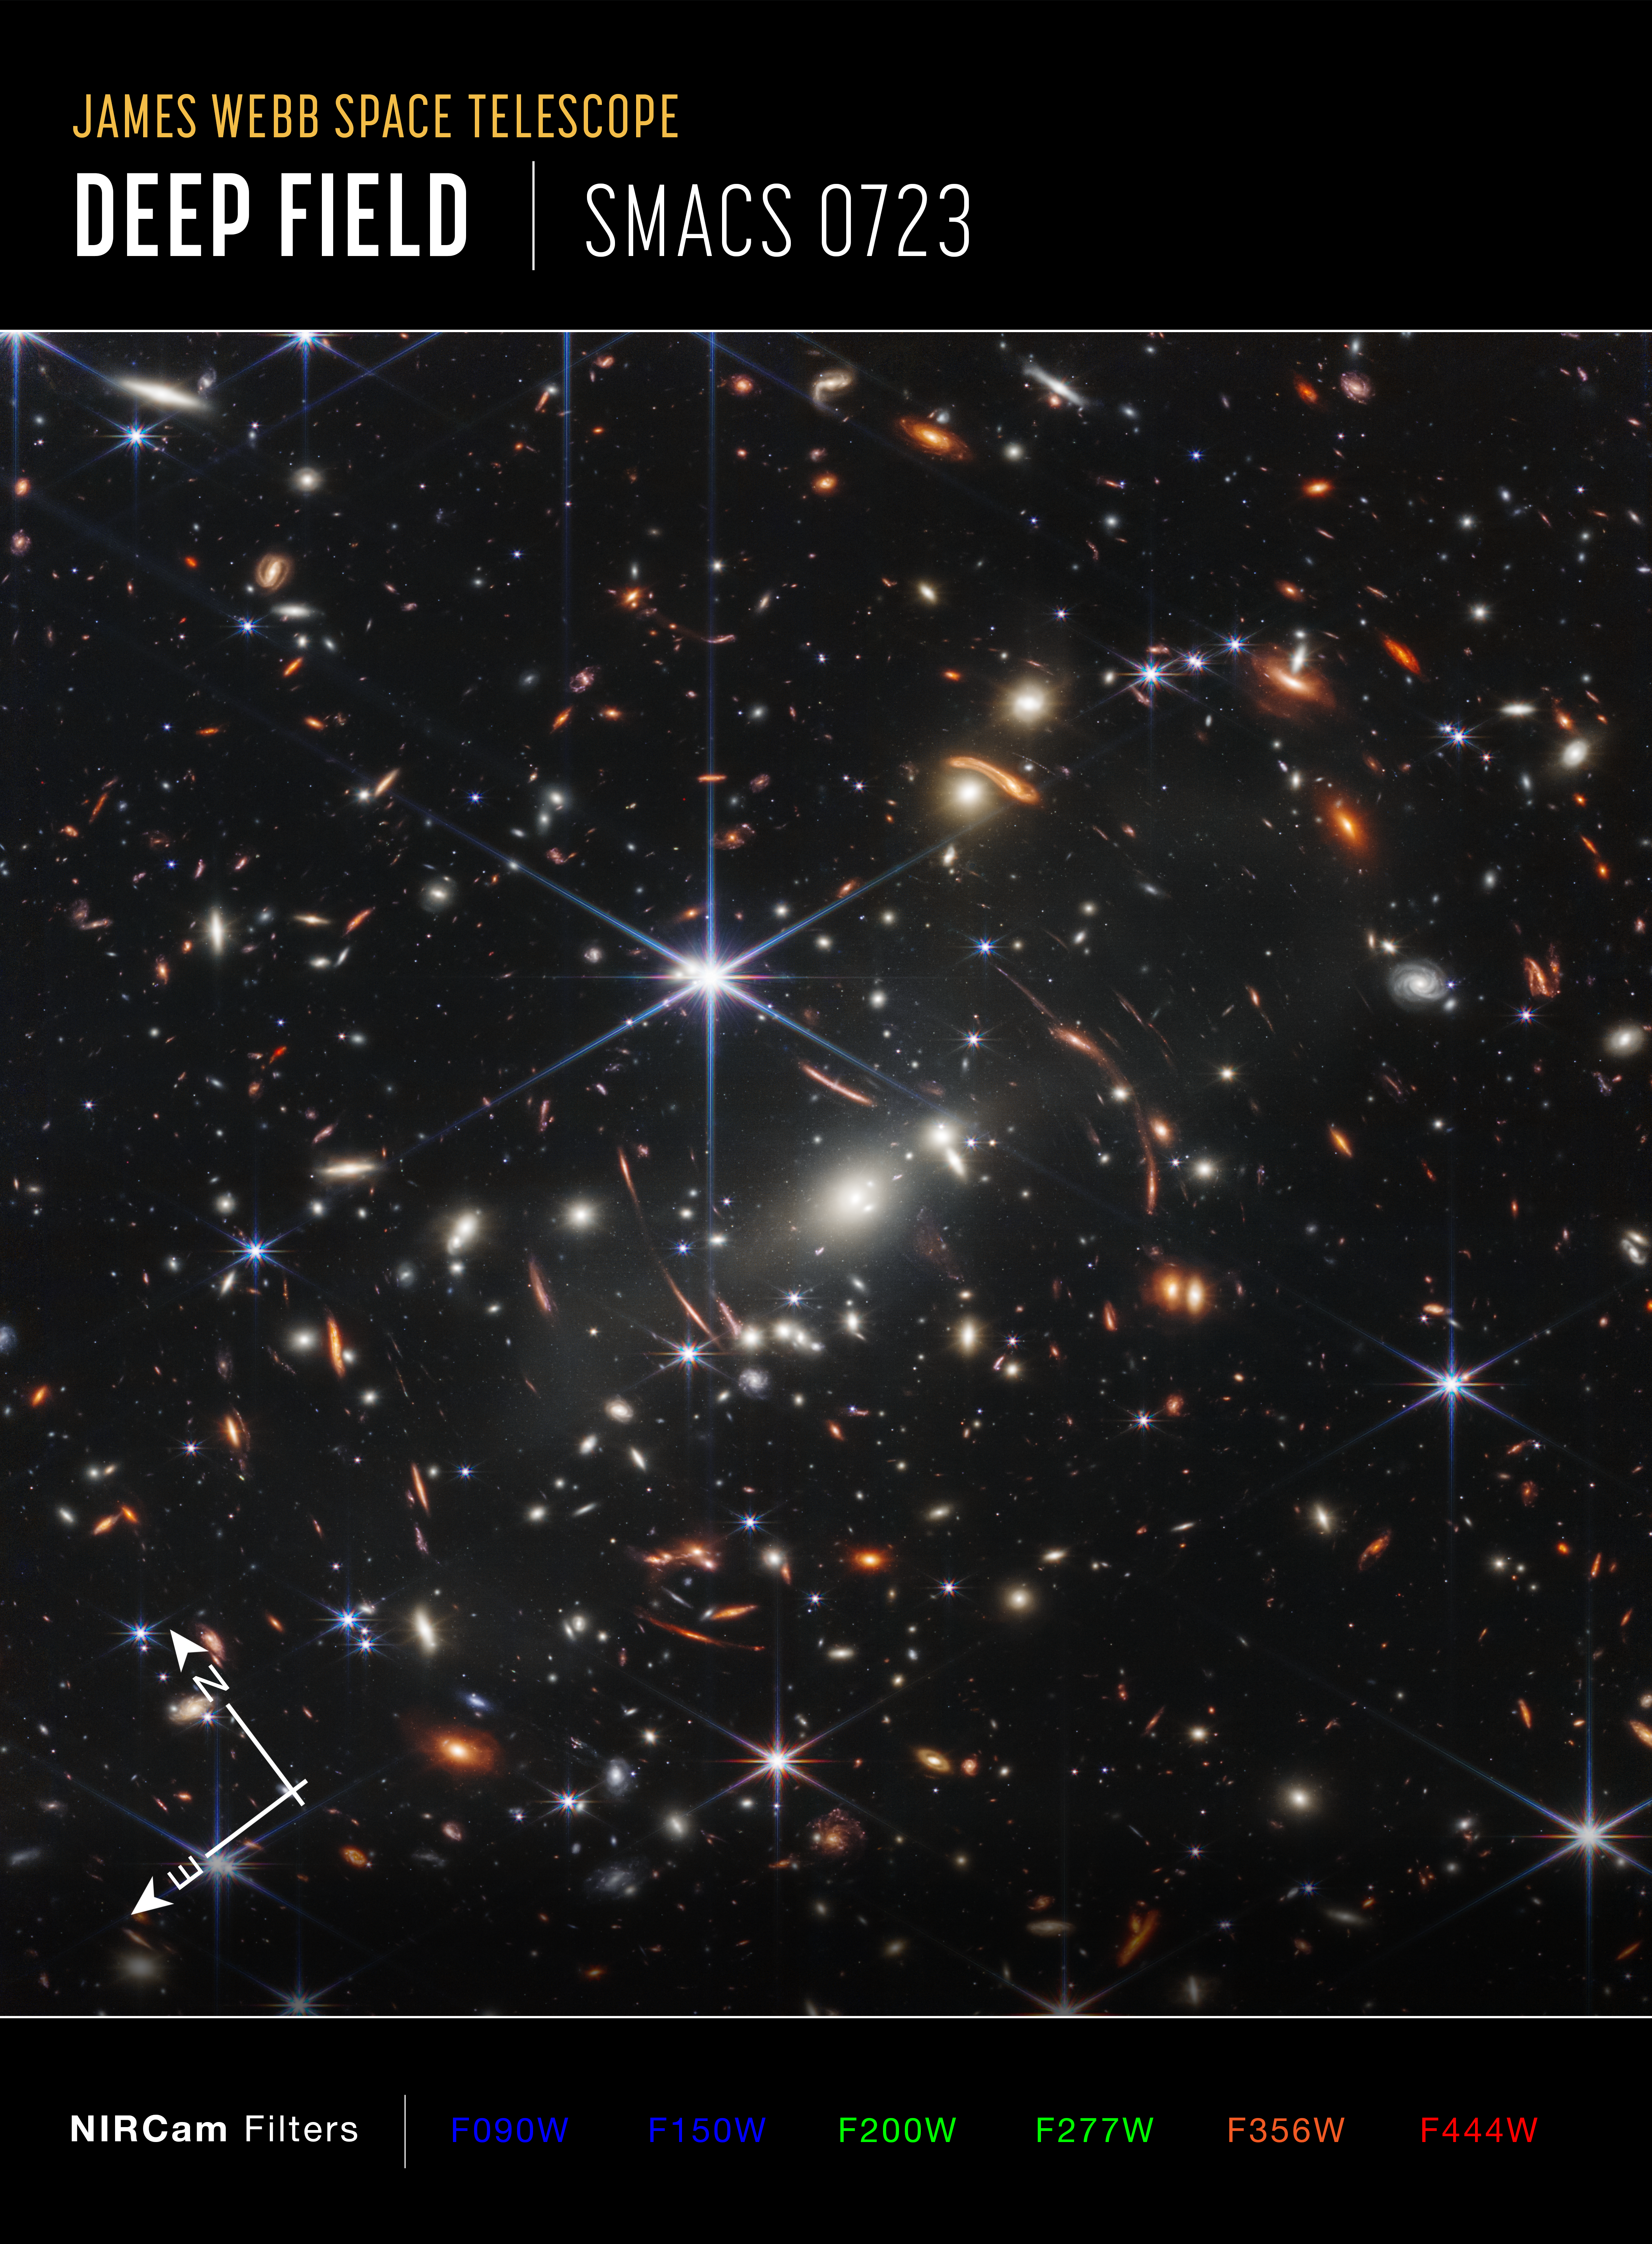

Webb’s First Deep Field (NIRCam Compass Image)

Image of galaxy cluster SMACS 0723, affectionately known as Webb’s First Deep Field, captured by Webb’s Near-Infrared Camera (NIRCam), with compass arrows and color key for reference.

The north and east compass arrows show the orientation of the image on the sky. Note that the relationship between north and east on the sky (as seen from below) is flipped relative to direction arrows on a map of the ground (as seen from above).

This image shows invisible near-infrared wavelengths of light that have been translated into visible-light colors. The color key shows which NIRCam filters were used when collecting the light. The color of each filter name is the visible light color used to represent the infrared light that passes through that filter.

Because this is a deep field that shows objects at various distances and magnifications, there is no scale bar.

Read the full image caption.

Credit: Image: NASA, ESA, CSA, STScI